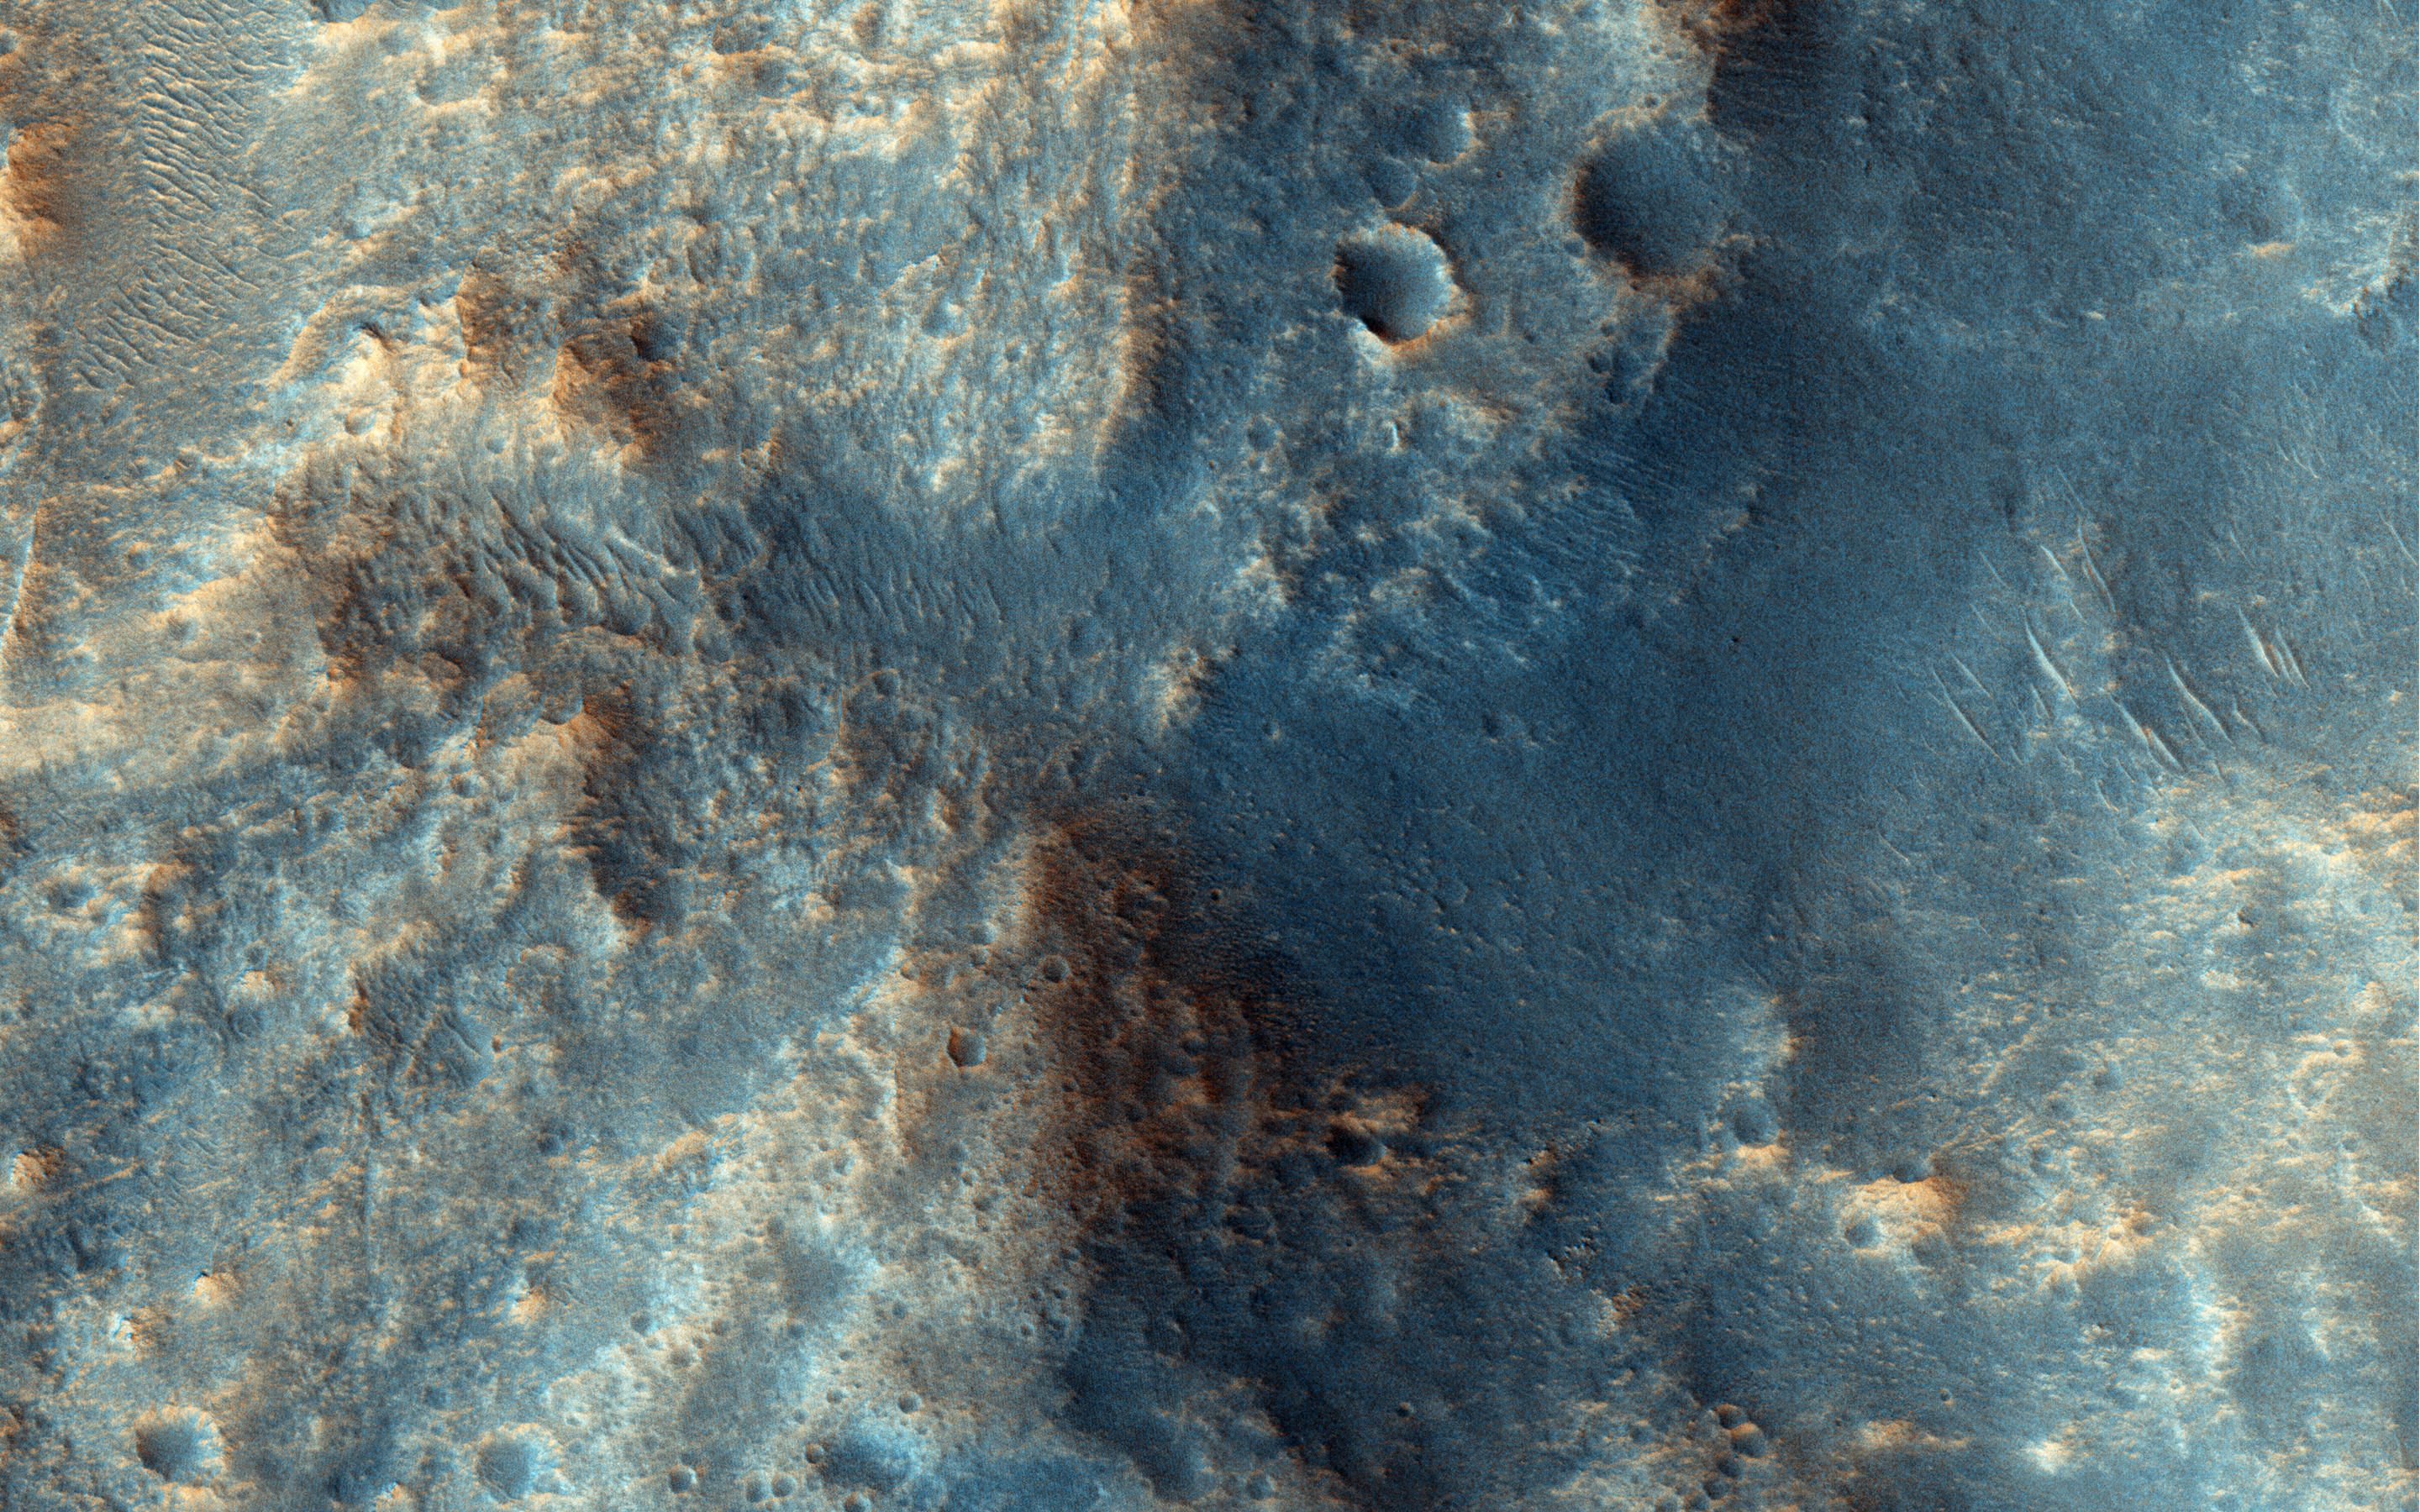

A Plateau in Ares Vallis

This channelized area is near the source region of the huge outflow channel, Ares Vallis. It was at the distal end or “long-ways down-river-area” where the Pathfinder/Sojourner mission landed on 4 July 1997.

This tiny region of Ares Vallis is on a plateau and did not contribute much to the overall water discharge. The slope downhill at the northeast edge of the image leads to the main channel.

Dune- and ripple-like transverse aeolian ridges (TARs) have since covered the bottom of the channels. These are oriented perpendicularly to the winds that must flow through these now-dry channels.

HiRISE is one of six instruments on NASA’s Mars Reconnaissance Orbiter. The University of Arizona, Tucson, operates HiRISE, which was built by Ball Aerospace & Technologies Corp., Boulder, Colorado. NASA’s Jet Propulsion Laboratory, a division of the California Institute of Technology in Pasadena, manages the Mars Reconnaissance Orbiter Project for NASA’s Science Mission Directorate, Washington.

Credit: NASA/JPL-Caltech/University of Arizona